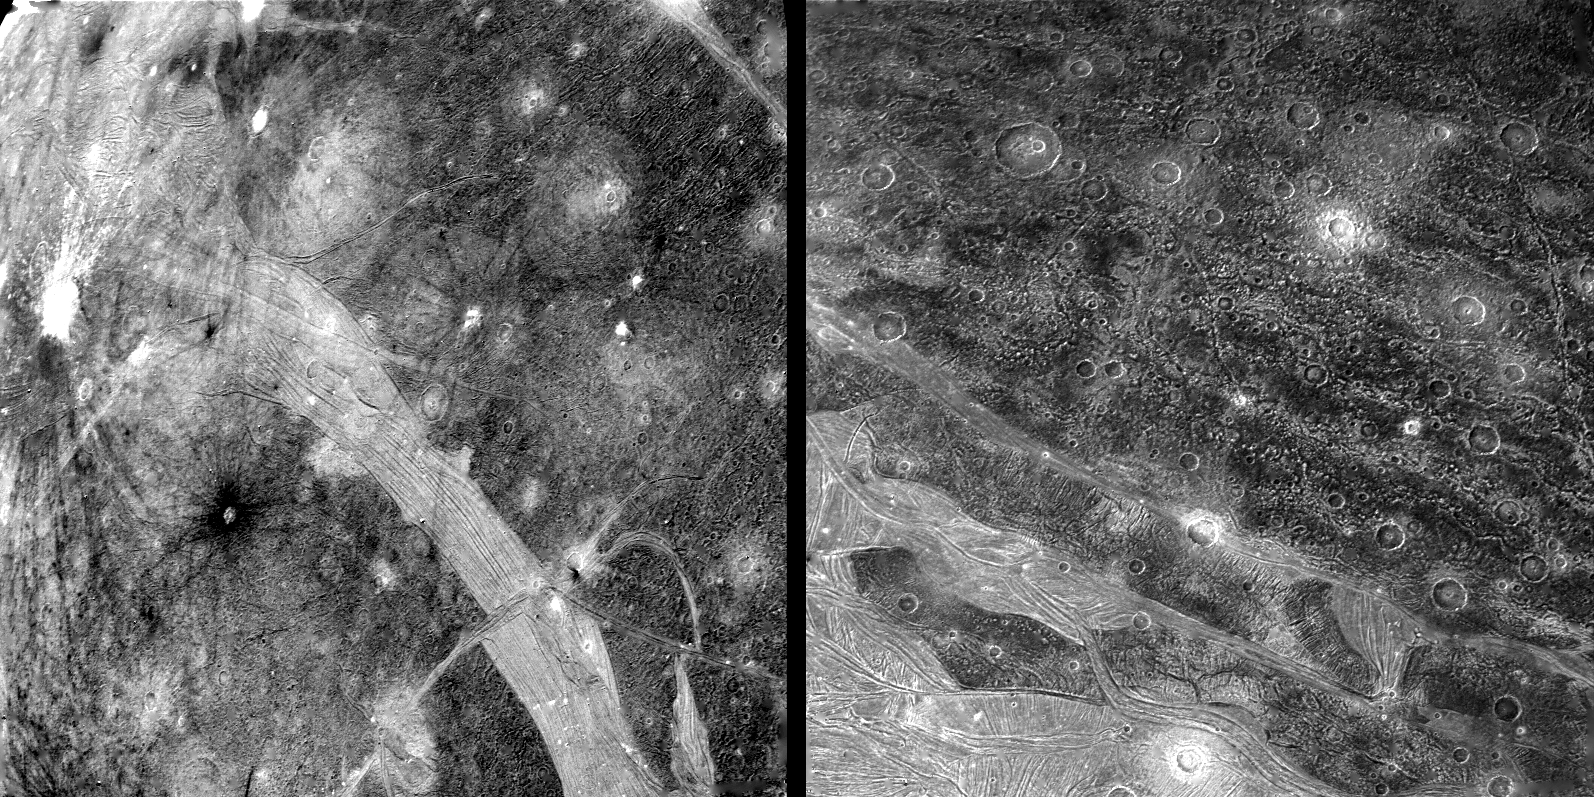

Ganymede – Surface

RIGHT: This picture shows part of the surface of Ganymede as viewed from a range-of 120,000 km by Voyager 2 on July 9th. In the foreground is typical grooved terrain as seen by Voyager 1. It consists of mutually intersecting bands of closely-spaced, parallel ridges and grooves. In the background is newly-cratered dark terrain across which can be traced several widely spaced parallel linear features. When viewed from a distance the line features appear to trace broad circular areas. The features resemble the circular ridges on Callisto that surround an almost completely annealed impact basin. The feature on Ganymede may be of similar origin but all traces of the impact itself have been destroyed. LEFT: This picture of Ganymede was taken at a range of 169,000 km by Voyager 2 on July 9th. Dark contrast terrain is separated by bright bands of grooved terrain. The band of closely spaced linear grooves in the foreground is 150 km across and appears to be offset by another narrow band at right angles, as though by faulting. A variety of ray patterns are seen around craters. One is the left of the picture, it has prominent dark rays around an inner bright halo. Other craters have dark haloes; other have diffuse bright rays. The variation is albedo patterns around the craters may be indications of layering in the surface materials. The intensity of craters suggests the dark areas are extremely old. The bright grooved terrain is less cratered and probably somewhat younger.

Credit: NASA/JPL